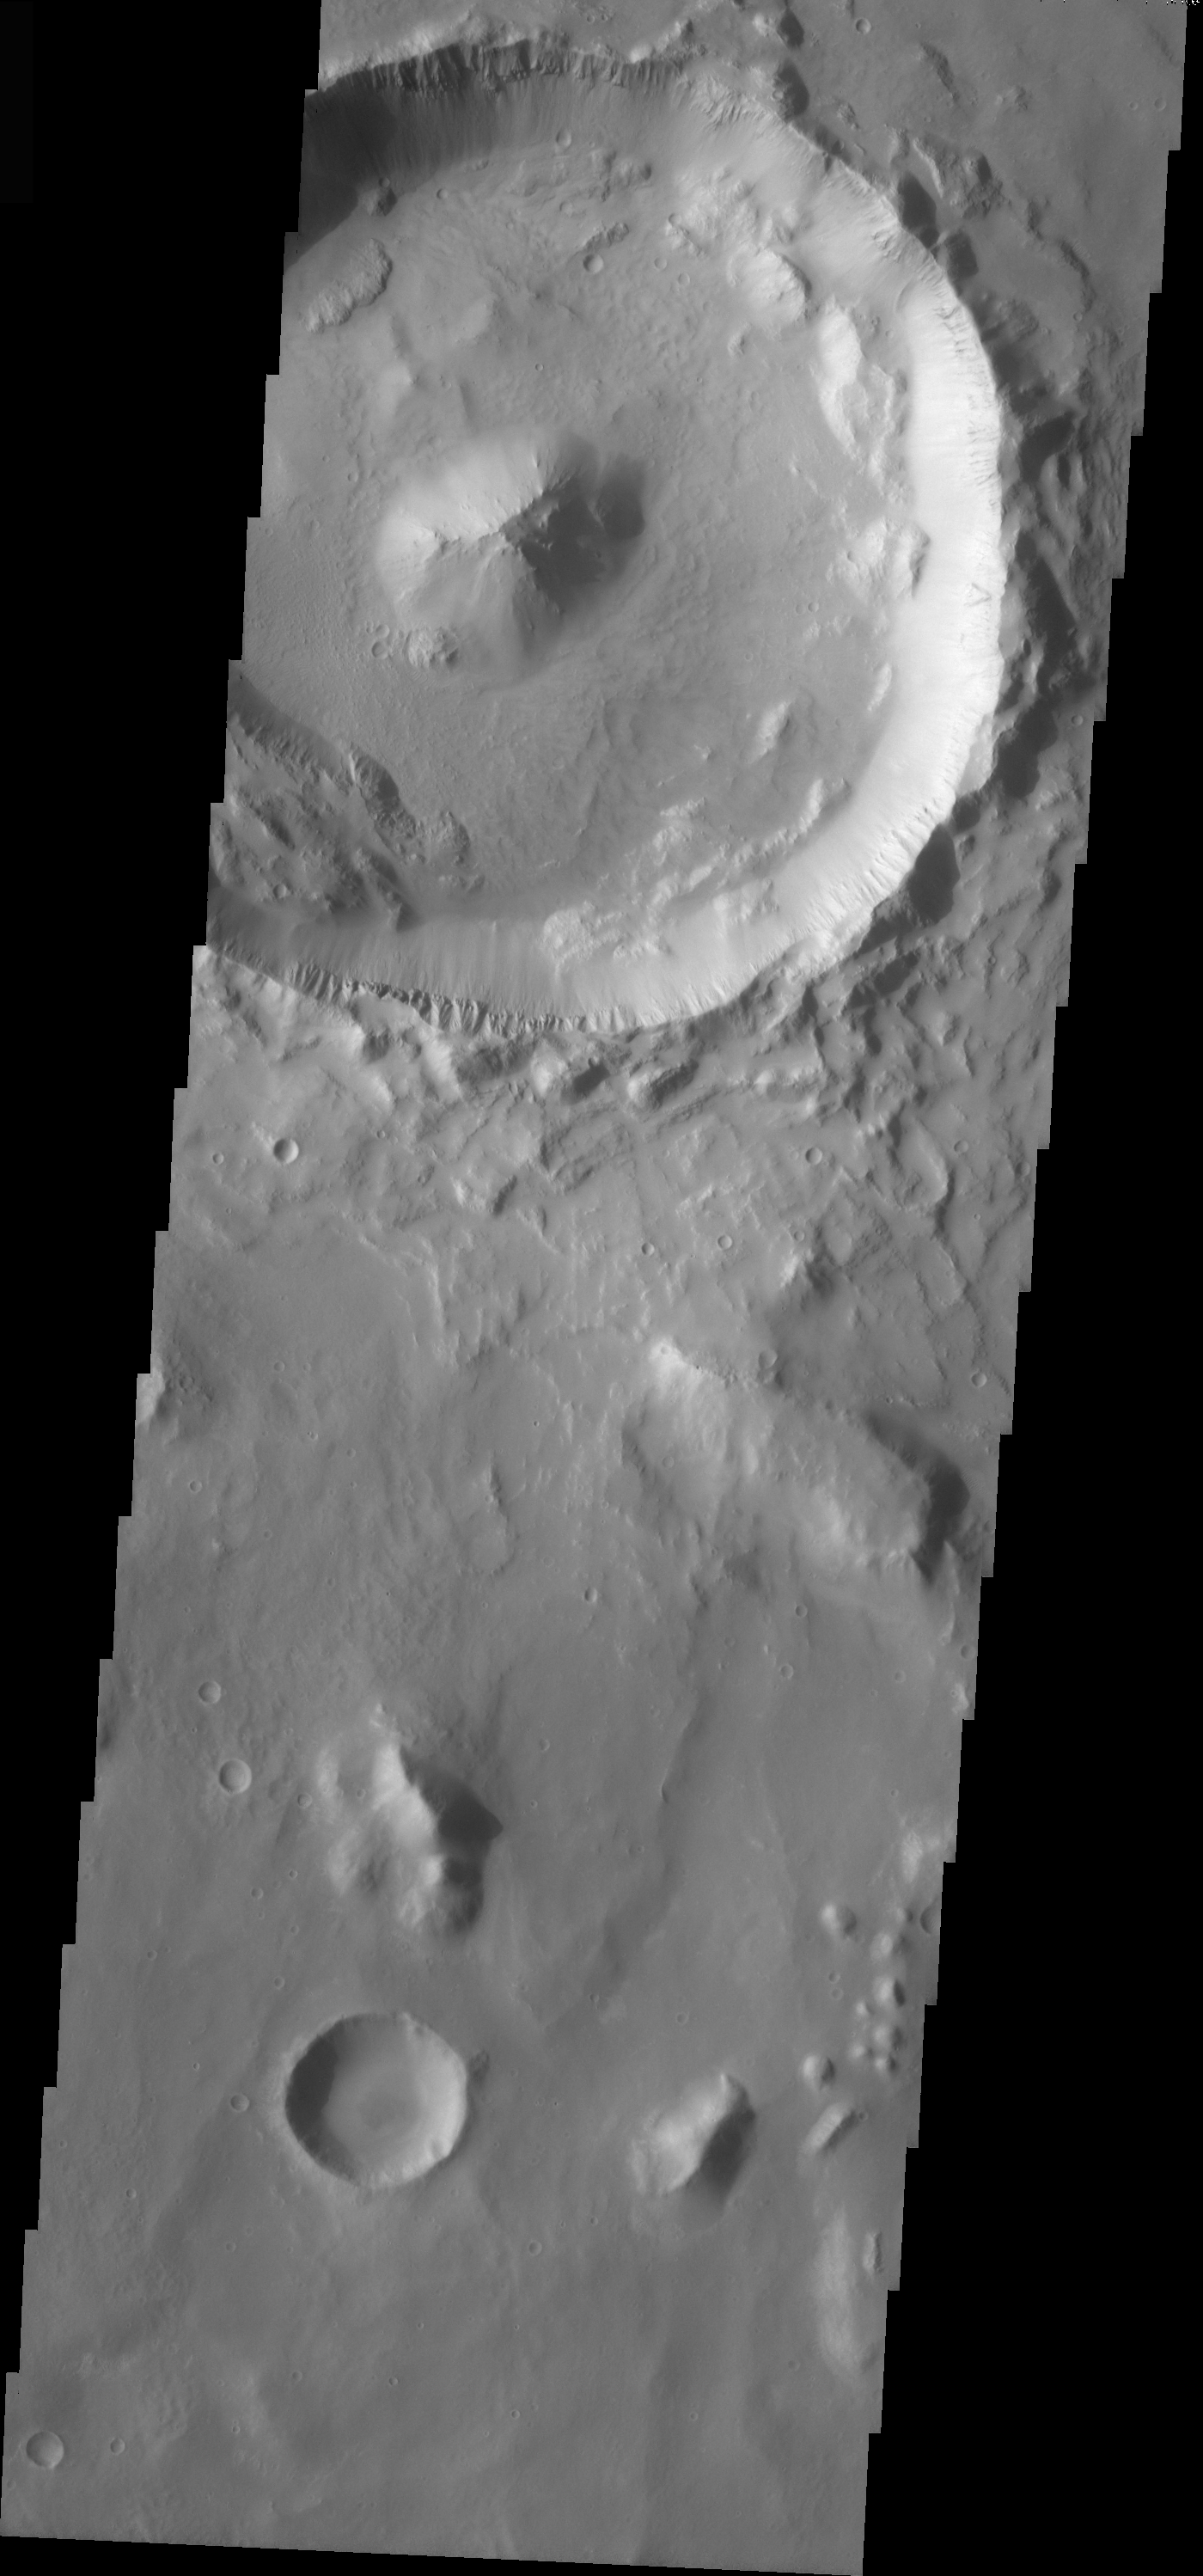

Central Peak in Elysium Planitia

The topic for the Image of the Day for the weeks of March 7-18 will be mountains on Mars.

This crater is located in Elysium Planitia and contains a well-preserved central peak, in contrast with the slumped crater walls.

A good diagram showing the structural difference between simple and complex craters is here: http://www.lpi.usra.edu/expmoon/science/craterstructure.html

Image information: VIS instrument. Latitude 5.9, Longitude 129.8 East (230.2 West). 19 meter/pixel resolution.

Note: this THEMIS visual image has not been radiometrically nor geometrically calibrated for this preliminary release. An empirical correction has been performed to remove instrumental effects. A linear shift has been applied in the cross-track and down-track direction to approximate spacecraft and planetary motion. Fully calibrated and geometrically projected images will be released through the Planetary Data System in accordance with Project policies at a later time.

NASA’s Jet Propulsion Laboratory manages the 2001 Mars Odyssey mission for NASA’s Office of Space Science, Washington, D.C. The Thermal Emission Imaging System (THEMIS) was developed by Arizona State University, Tempe, in collaboration with Raytheon Santa Barbara Remote Sensing. The THEMIS investigation is led by Dr. Philip Christensen at Arizona State University. Lockheed Martin Astronautics, Denver, is the prime contractor for the Odyssey project, and developed and built the orbiter. Mission operations are conducted jointly from Lockheed Martin and from JPL, a division of the California Institute of Technology in Pasadena.

Credit: NASA/JPL/Arizona State University